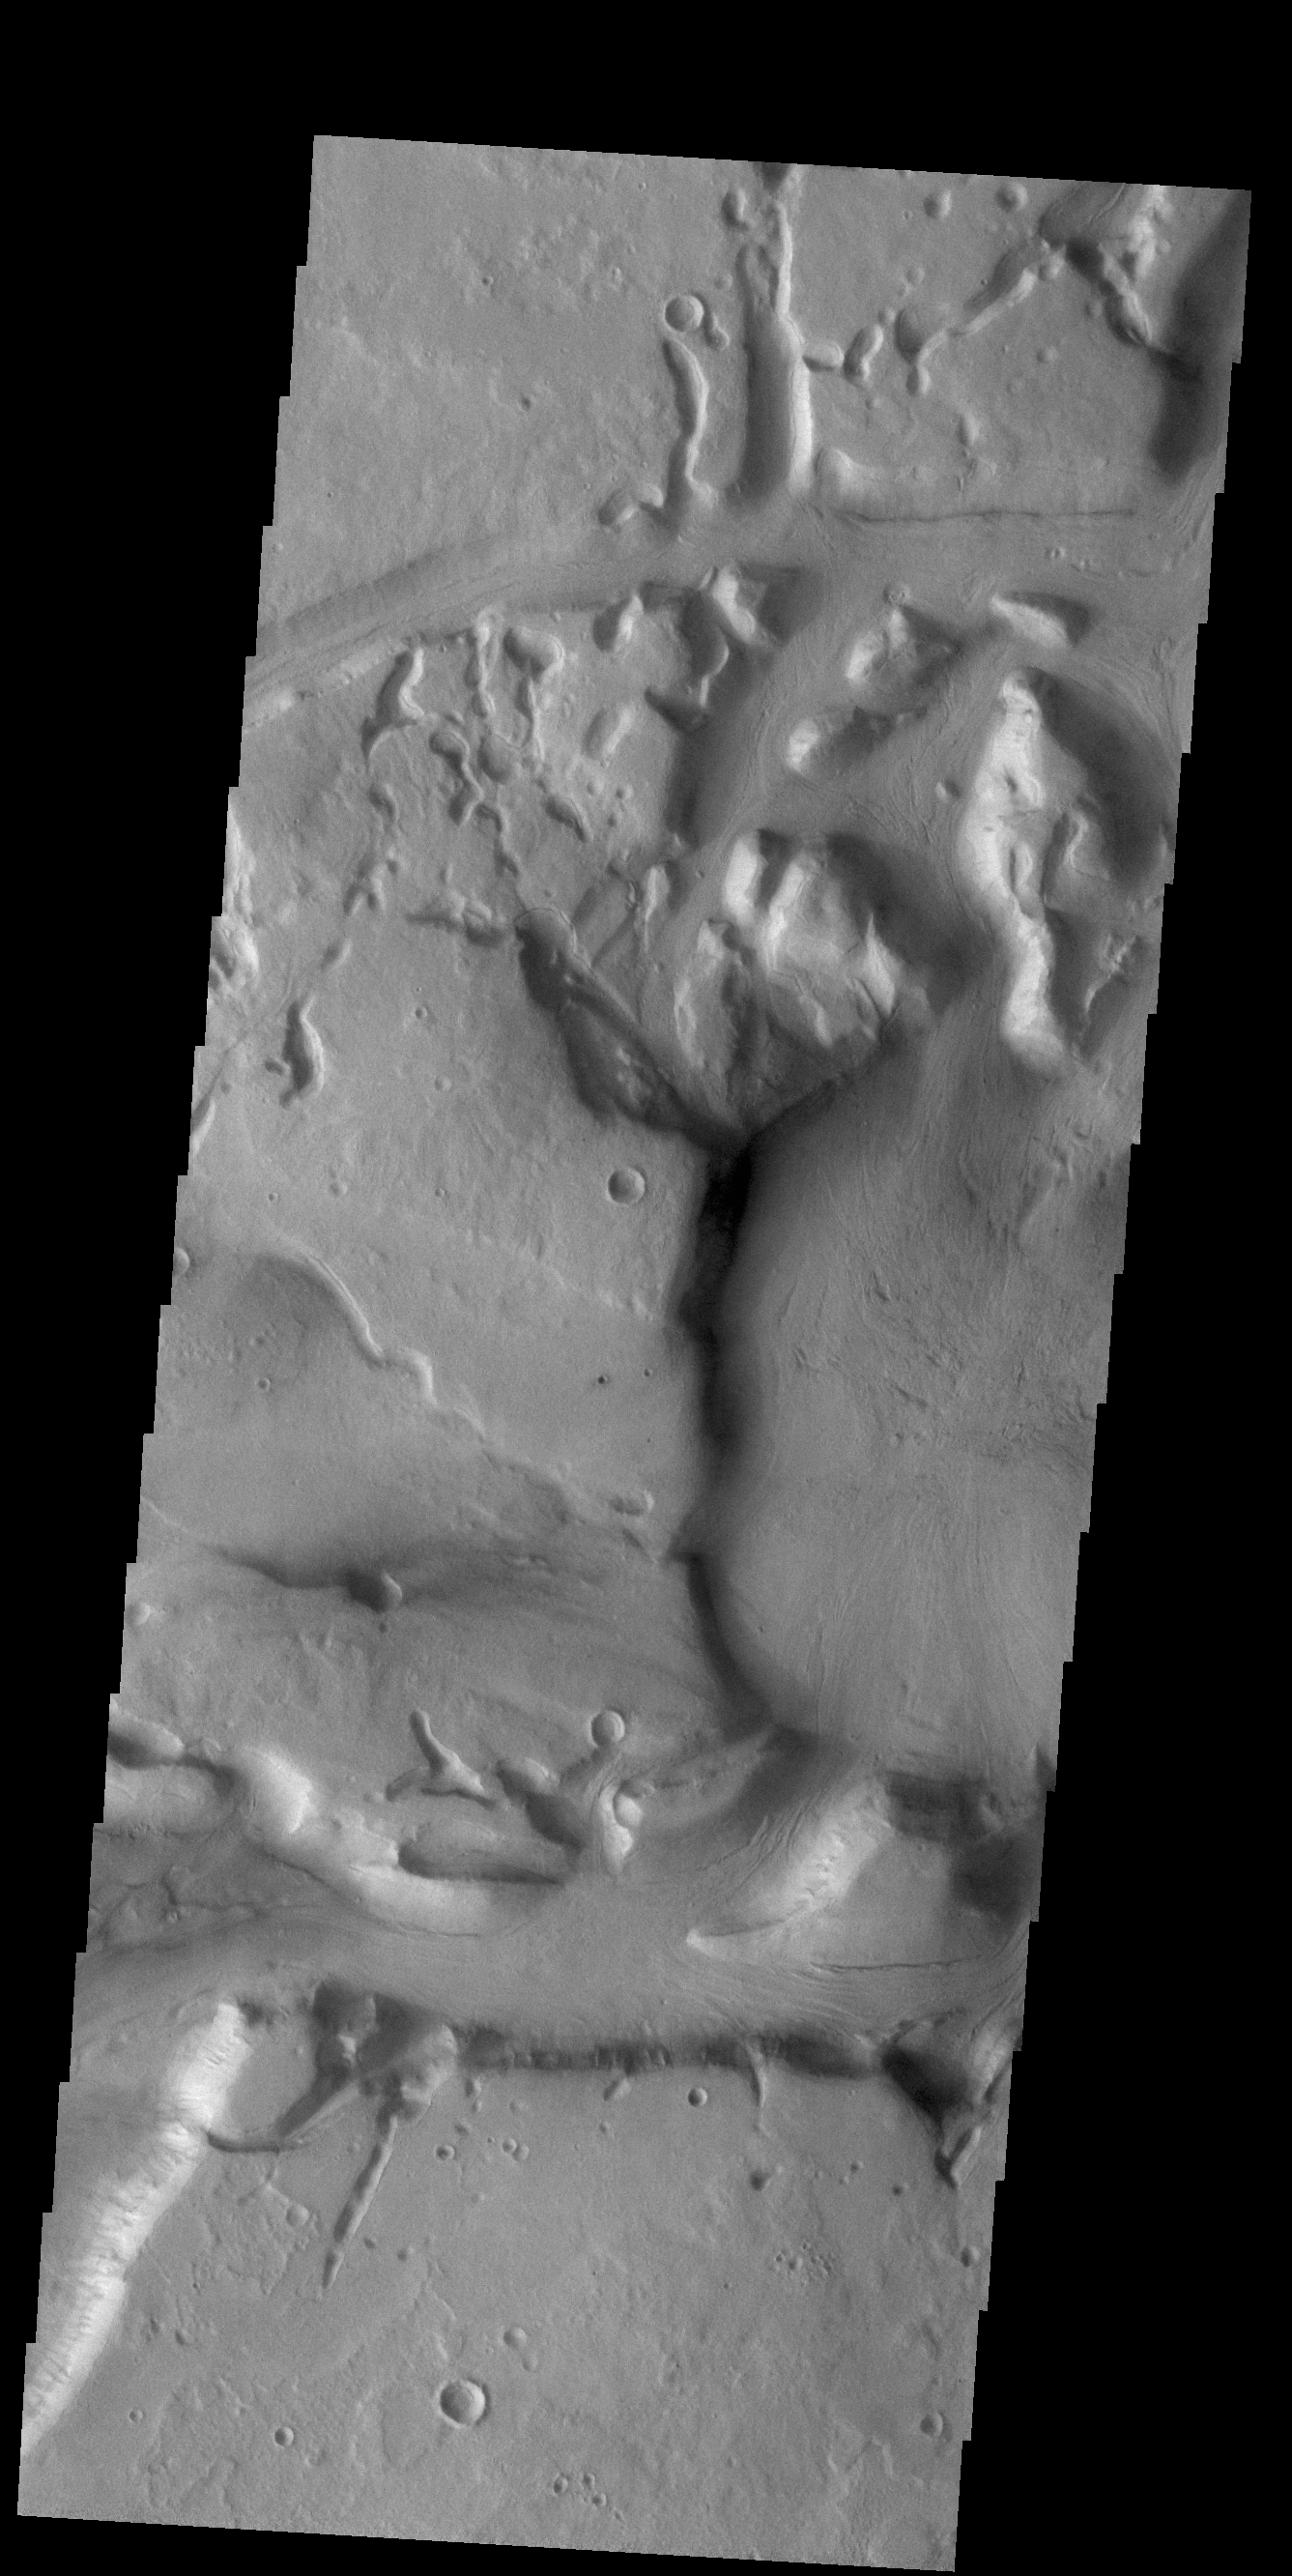

Niger Vallis

This VIS image shows a portion of Niger Vallis. The channel is 333 km (207 miles) long. Arising from the volcano Hadriacus Mons, Niger Vallis merges with Dao Vallis and flows southwestward into Hellas Planitia. The channel is named for the Niger Rivier in Africa.

Credit: NASA/JPL-Caltech/ASU